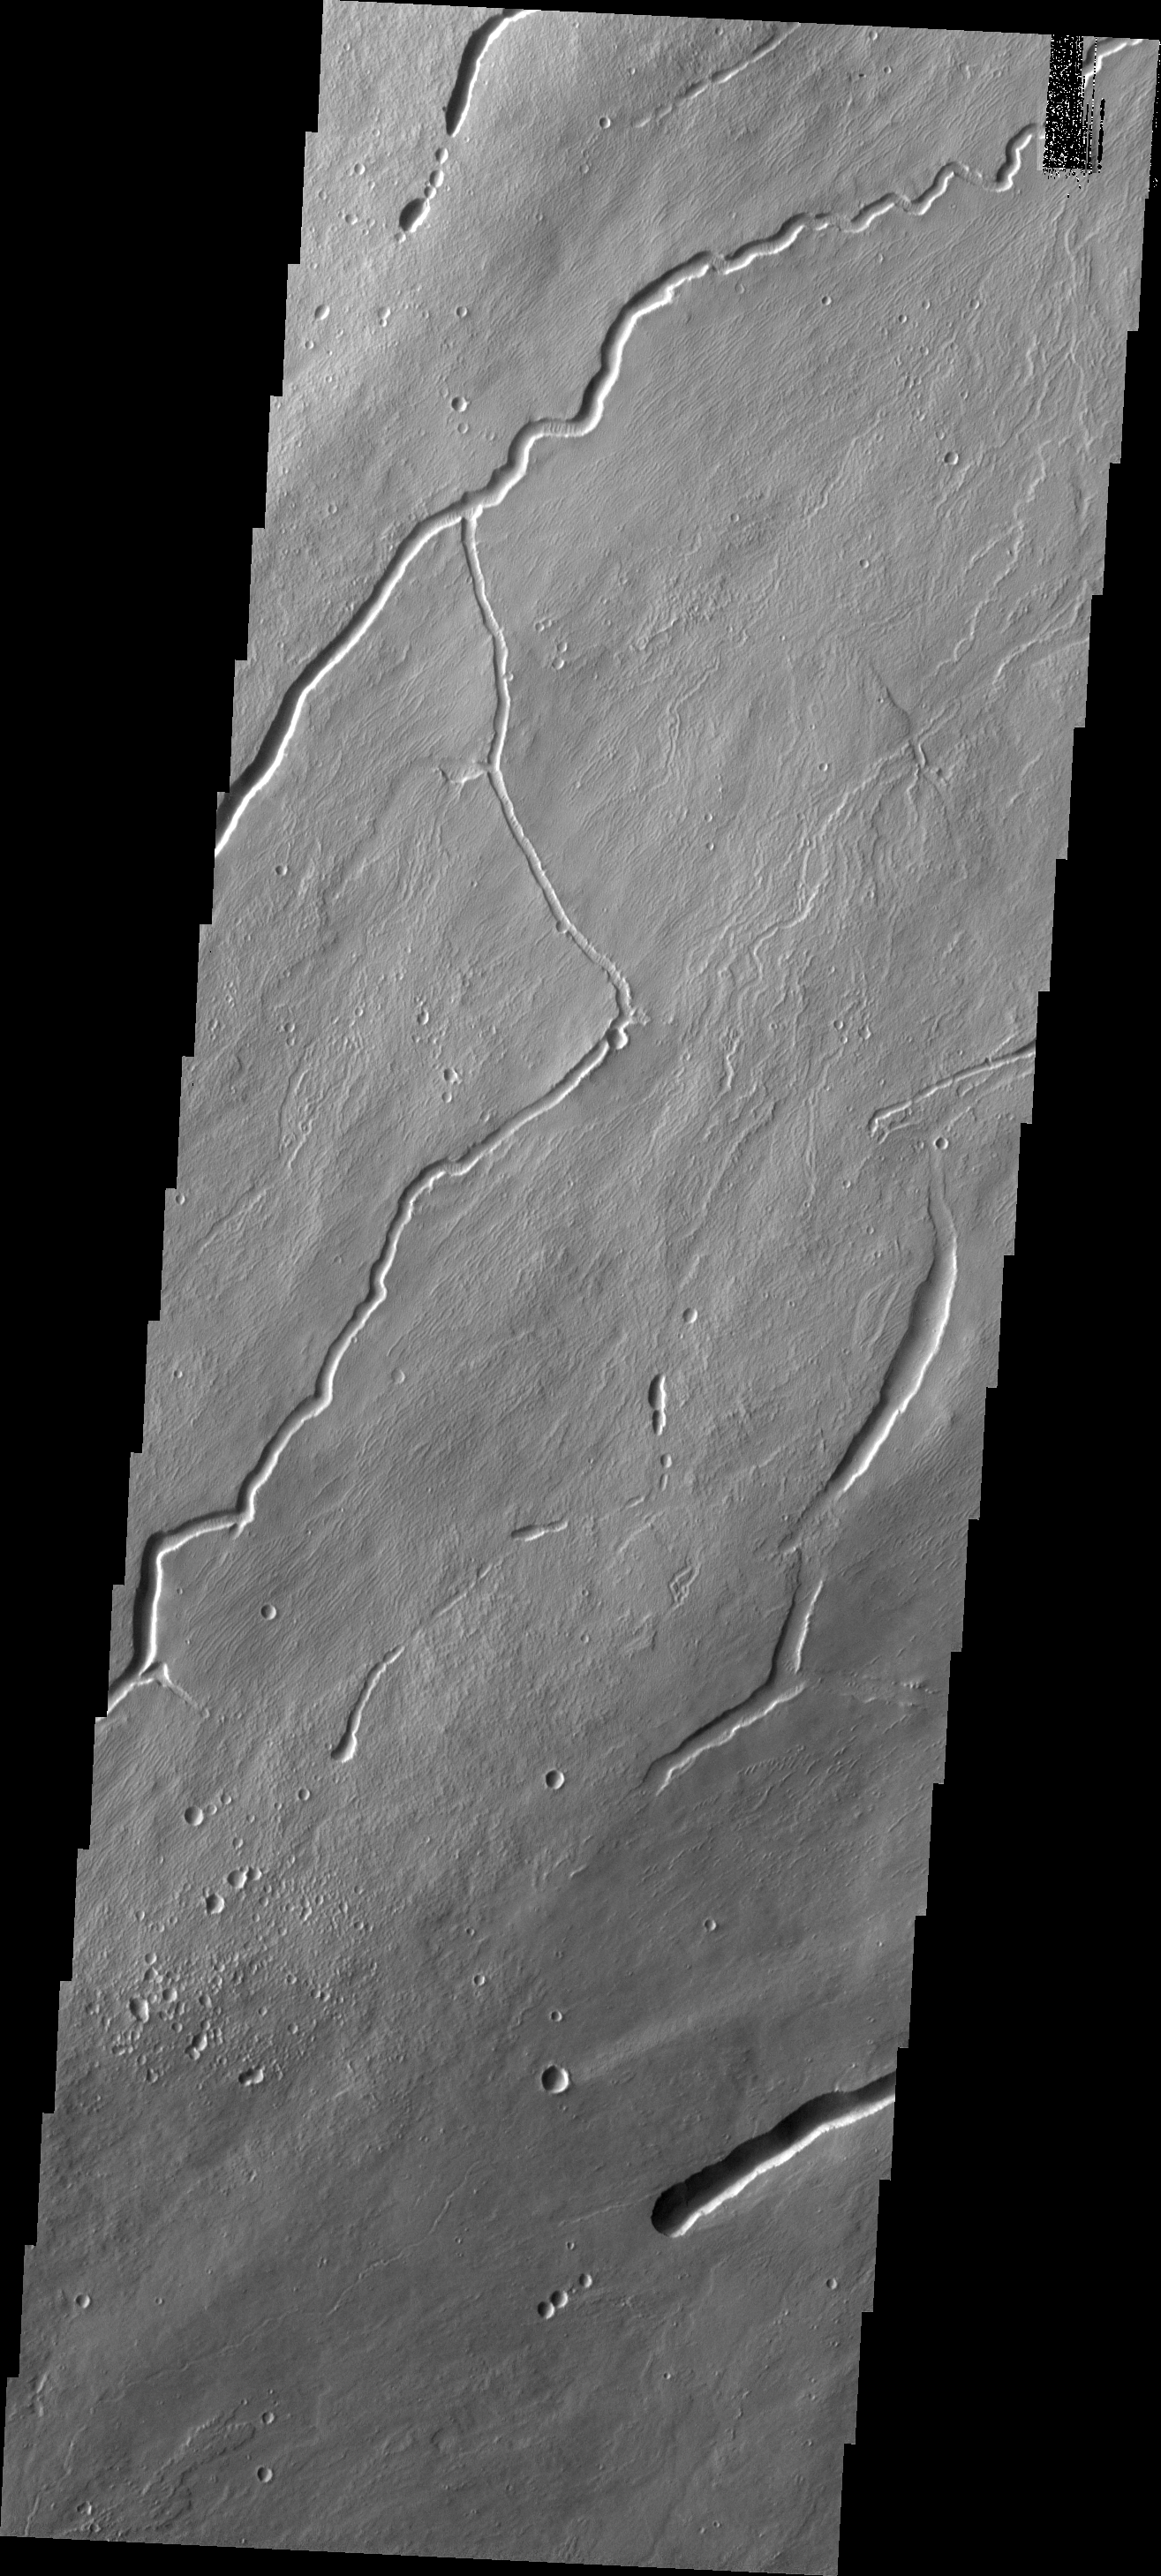

Volcanic Features

This image shows part of the northeastern flank of Arsia Mons. Flank flows are extensive in this part of the volcano and the channels and collapse features are all related to volcanic activity.

Image information: VIS instrument. Latitude -4.9N, Longitude 243.2E. 18 meter/pixel resolution.

Please see the THEMIS Data Citation Note for details on crediting THEMIS images.

Note: this THEMIS visual image has not been radiometrically nor geometrically calibrated for this preliminary release. An empirical correction has been performed to remove instrumental effects. A linear shift has been applied in the cross-track and down-track direction to approximate spacecraft and planetary motion. Fully calibrated and geometrically projected images will be released through the Planetary Data System in accordance with Project policies at a later time.

NASA’s Jet Propulsion Laboratory manages the 2001 Mars Odyssey mission for NASA’s Office of Space Science, Washington, D.C. The Thermal Emission Imaging System (THEMIS) was developed by Arizona State University, Tempe, in collaboration with Raytheon Santa Barbara Remote Sensing. The THEMIS investigation is led by Dr. Philip Christensen at Arizona State University. Lockheed Martin Astronautics, Denver, is the prime contractor for the Odyssey project, and developed and built the orbiter. Mission operations are conducted jointly from Lockheed Martin and from JPL, a division of the California Institute of Technology in Pasadena.

Credit: NASA/JPL/ASU